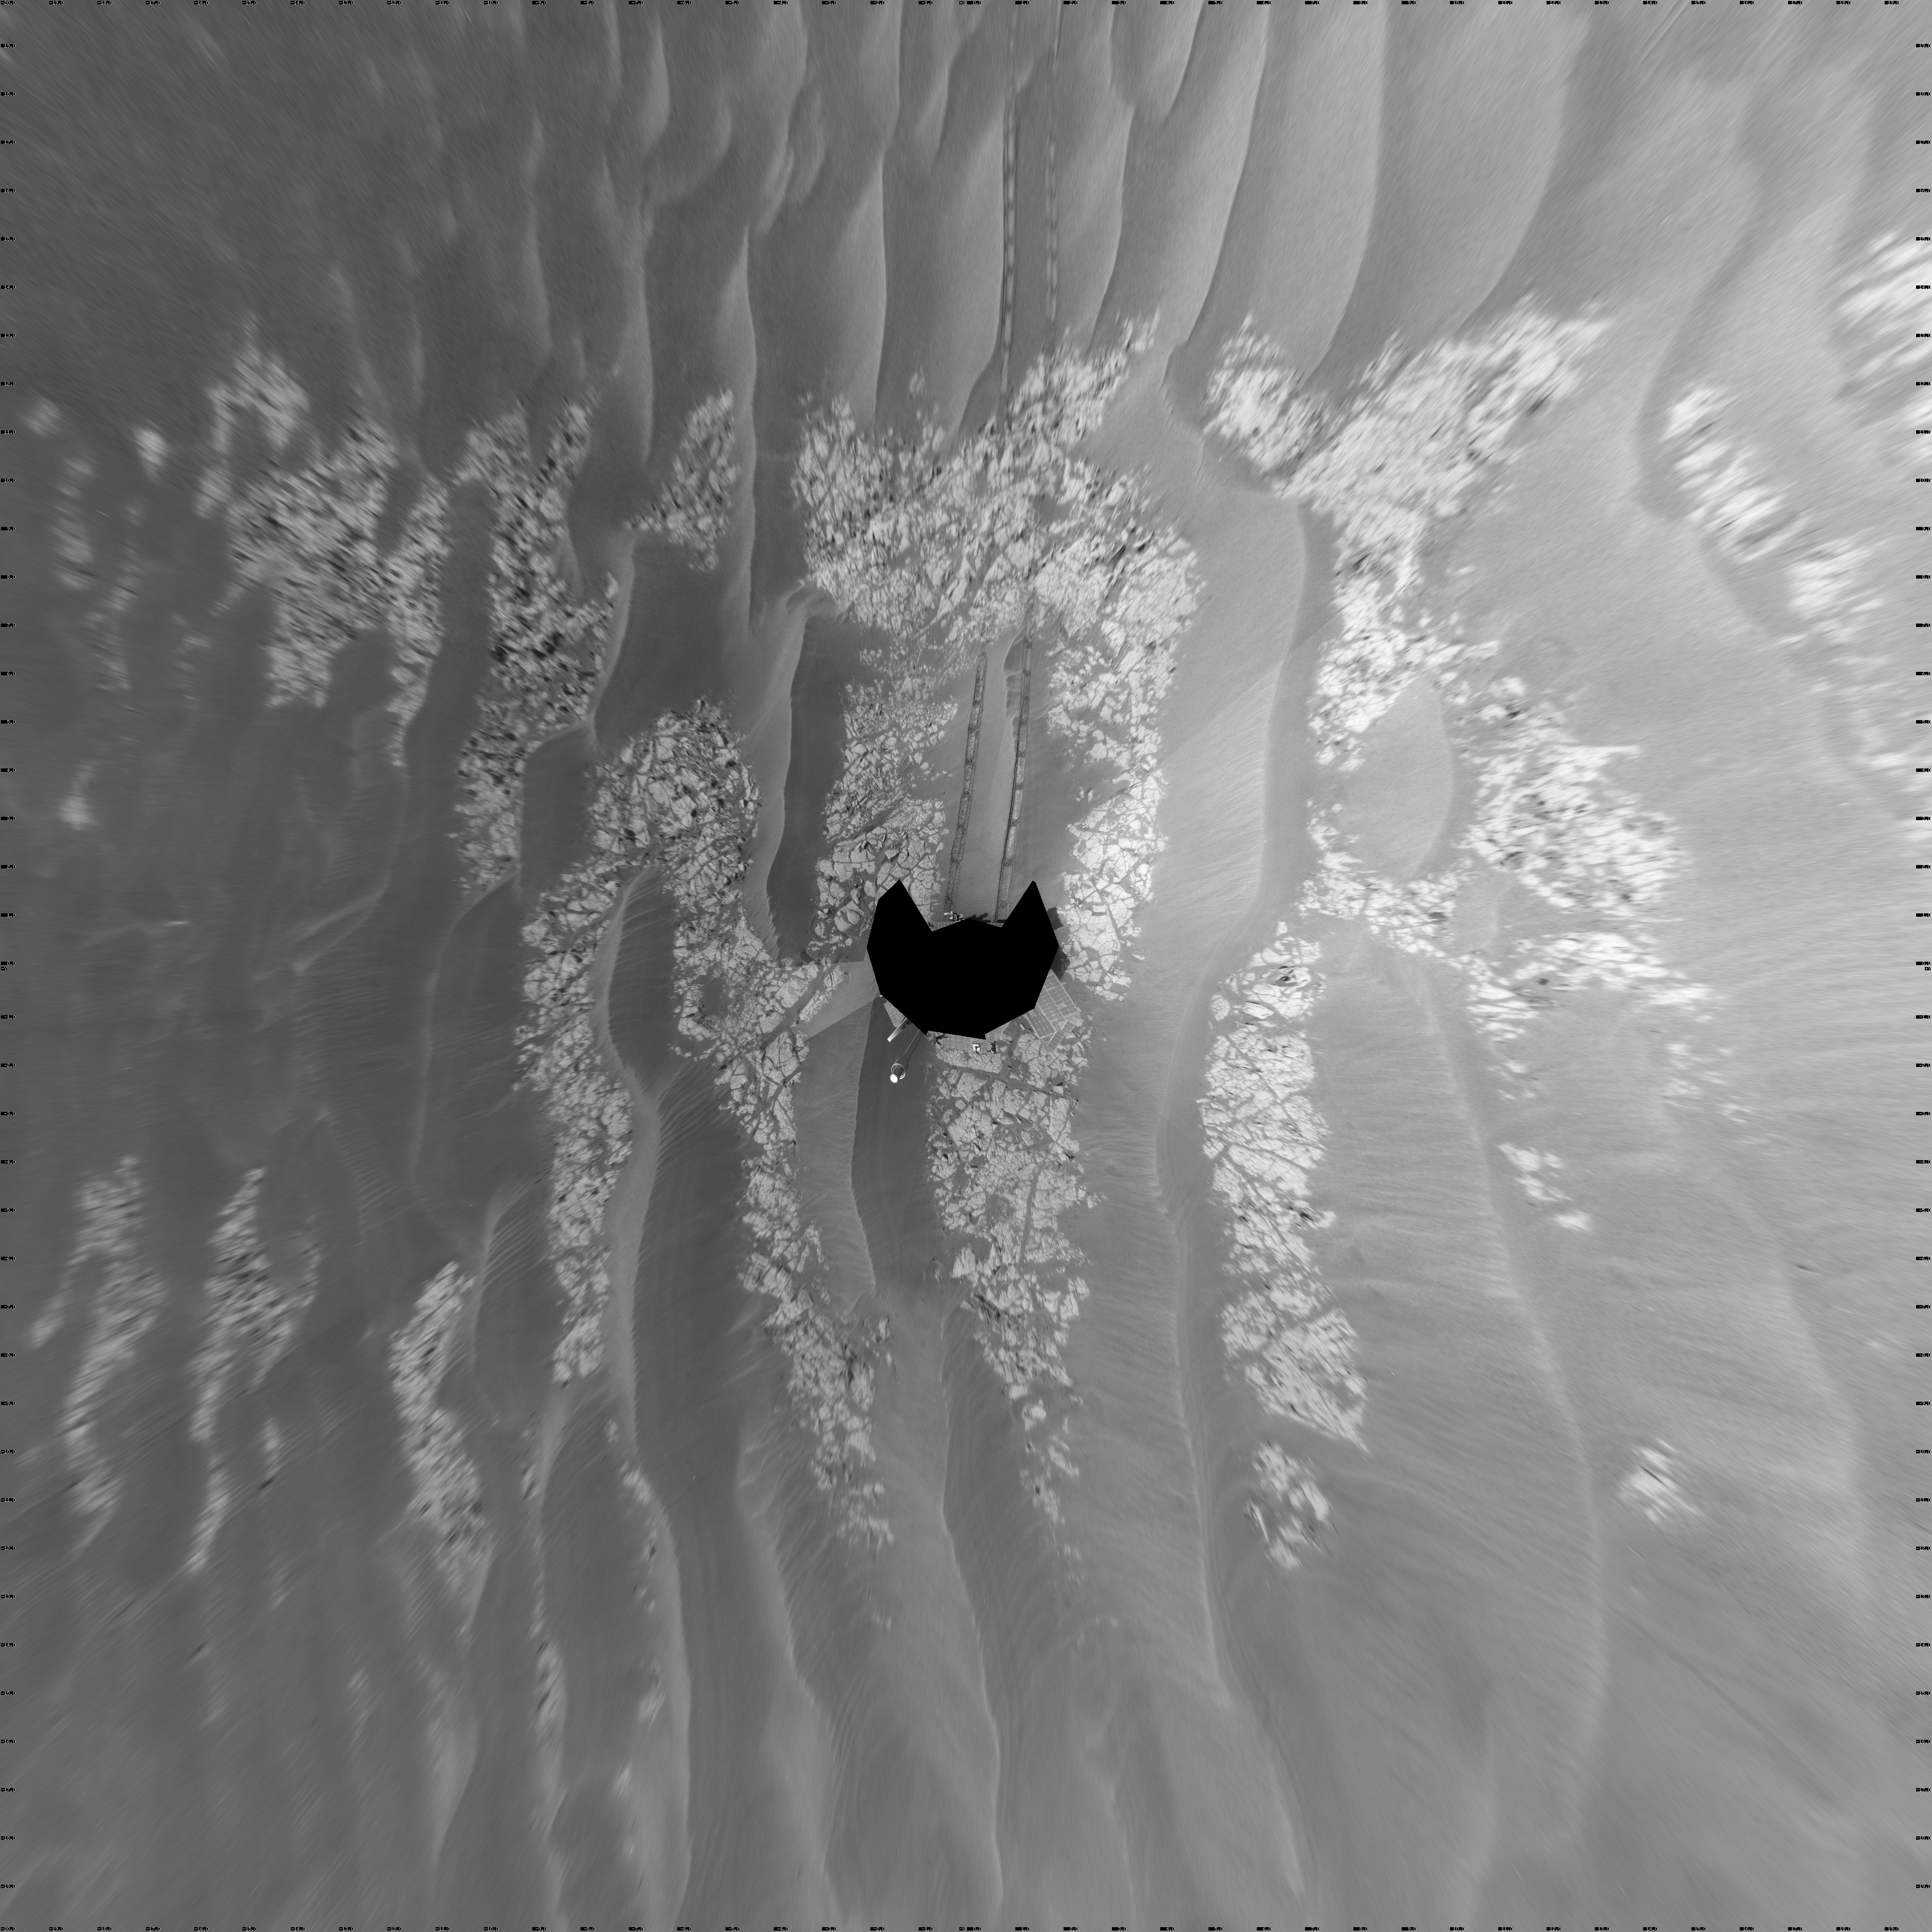

Opportunity’s View After Drive on Sol 1806 (Vertical)

NASA’s Mars Exploration Rover Opportunity used its navigation camera to take the images combined into this full-circle view of the rover’s surroundings just after driving 60.86 meters (200 feet) on the 1,806th Martian day, or sol, of Opportunity’s surface mission (Feb. 21, 2009). North is at the center; south at both ends.

Tracks from the drive extend northward across dark-toned sand ripples and light-toned patches of exposed bedrock in the Meridiani Planum region of Mars. For scale, the distance between the parallel wheel tracks is about 1 meter (about 40 inches).

Engineers designed the Sol 1806 drive to be driven backwards as a strategy to redistribute lubricant in the rovers wheels. The right-front wheel had been showing signs of increased friction.

The rover’s position after the Sol 1806 drive was about 2 kilometer (1.2 miles) south southwest of Victoria Crater. Cumulative odometry was 14.74 kilometers (9.16 miles) since landing in January 2004, including 2.96 kilometers (1.84 miles) since climbing out of Victoria Crater on the west side of the crater on Sol 1634 (August 28, 2008).

This view is presented as a vertical projection with geometric seam correction.

Credit: NASA/JPL-Caltech